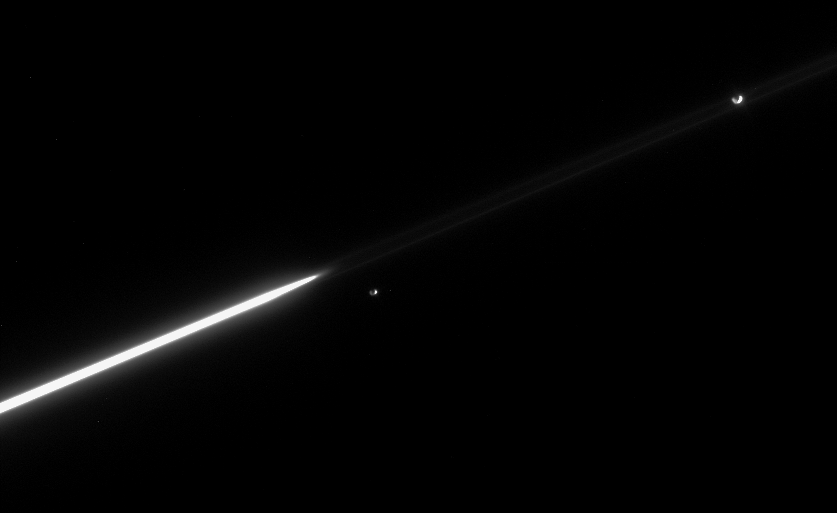

Epimetheus Falls Behind

Janus and Epimetheus continue to separate, following their orbital swap in January 2006. Until 2010, Janus will remain the innermost of the pair, whose orbits around Saturn are separated by only about 50 kilometers (31 miles) on average.

Epimetheus (116 kilometers, or 72 miles across) appears just right of the bright A ring ansa, or edge, while Janus (181 kilometers, or 113 miles across) is seen near upper right. (See PIA08170 for a closer view of these dancing moons.)

The faint F ring extends across the image; Janus appears directly between its near and far edges.

The image was taken in visible light with the Cassini spacecraft narrow-angle camera on April 16, 2006, at a distance of approximately 3.7 million kilometers (2.3 million miles) from Saturn. The image scale is 22 kilometers (14 miles) per pixel on Janus and Epimetheus.

The Cassini-Huygens mission is a cooperative project of NASA, the European Space Agency and the Italian Space Agency. The Jet Propulsion Laboratory, a division of the California Institute of Technology in Pasadena, manages the mission for NASA’s Science Mission Directorate, Washington, D.C. The Cassini orbiter and its two onboard cameras were designed, developed and assembled at JPL. The imaging operations center is based at the Space Science Institute in Boulder, Colo.

Credit: NASA/JPL/Space Science Institute